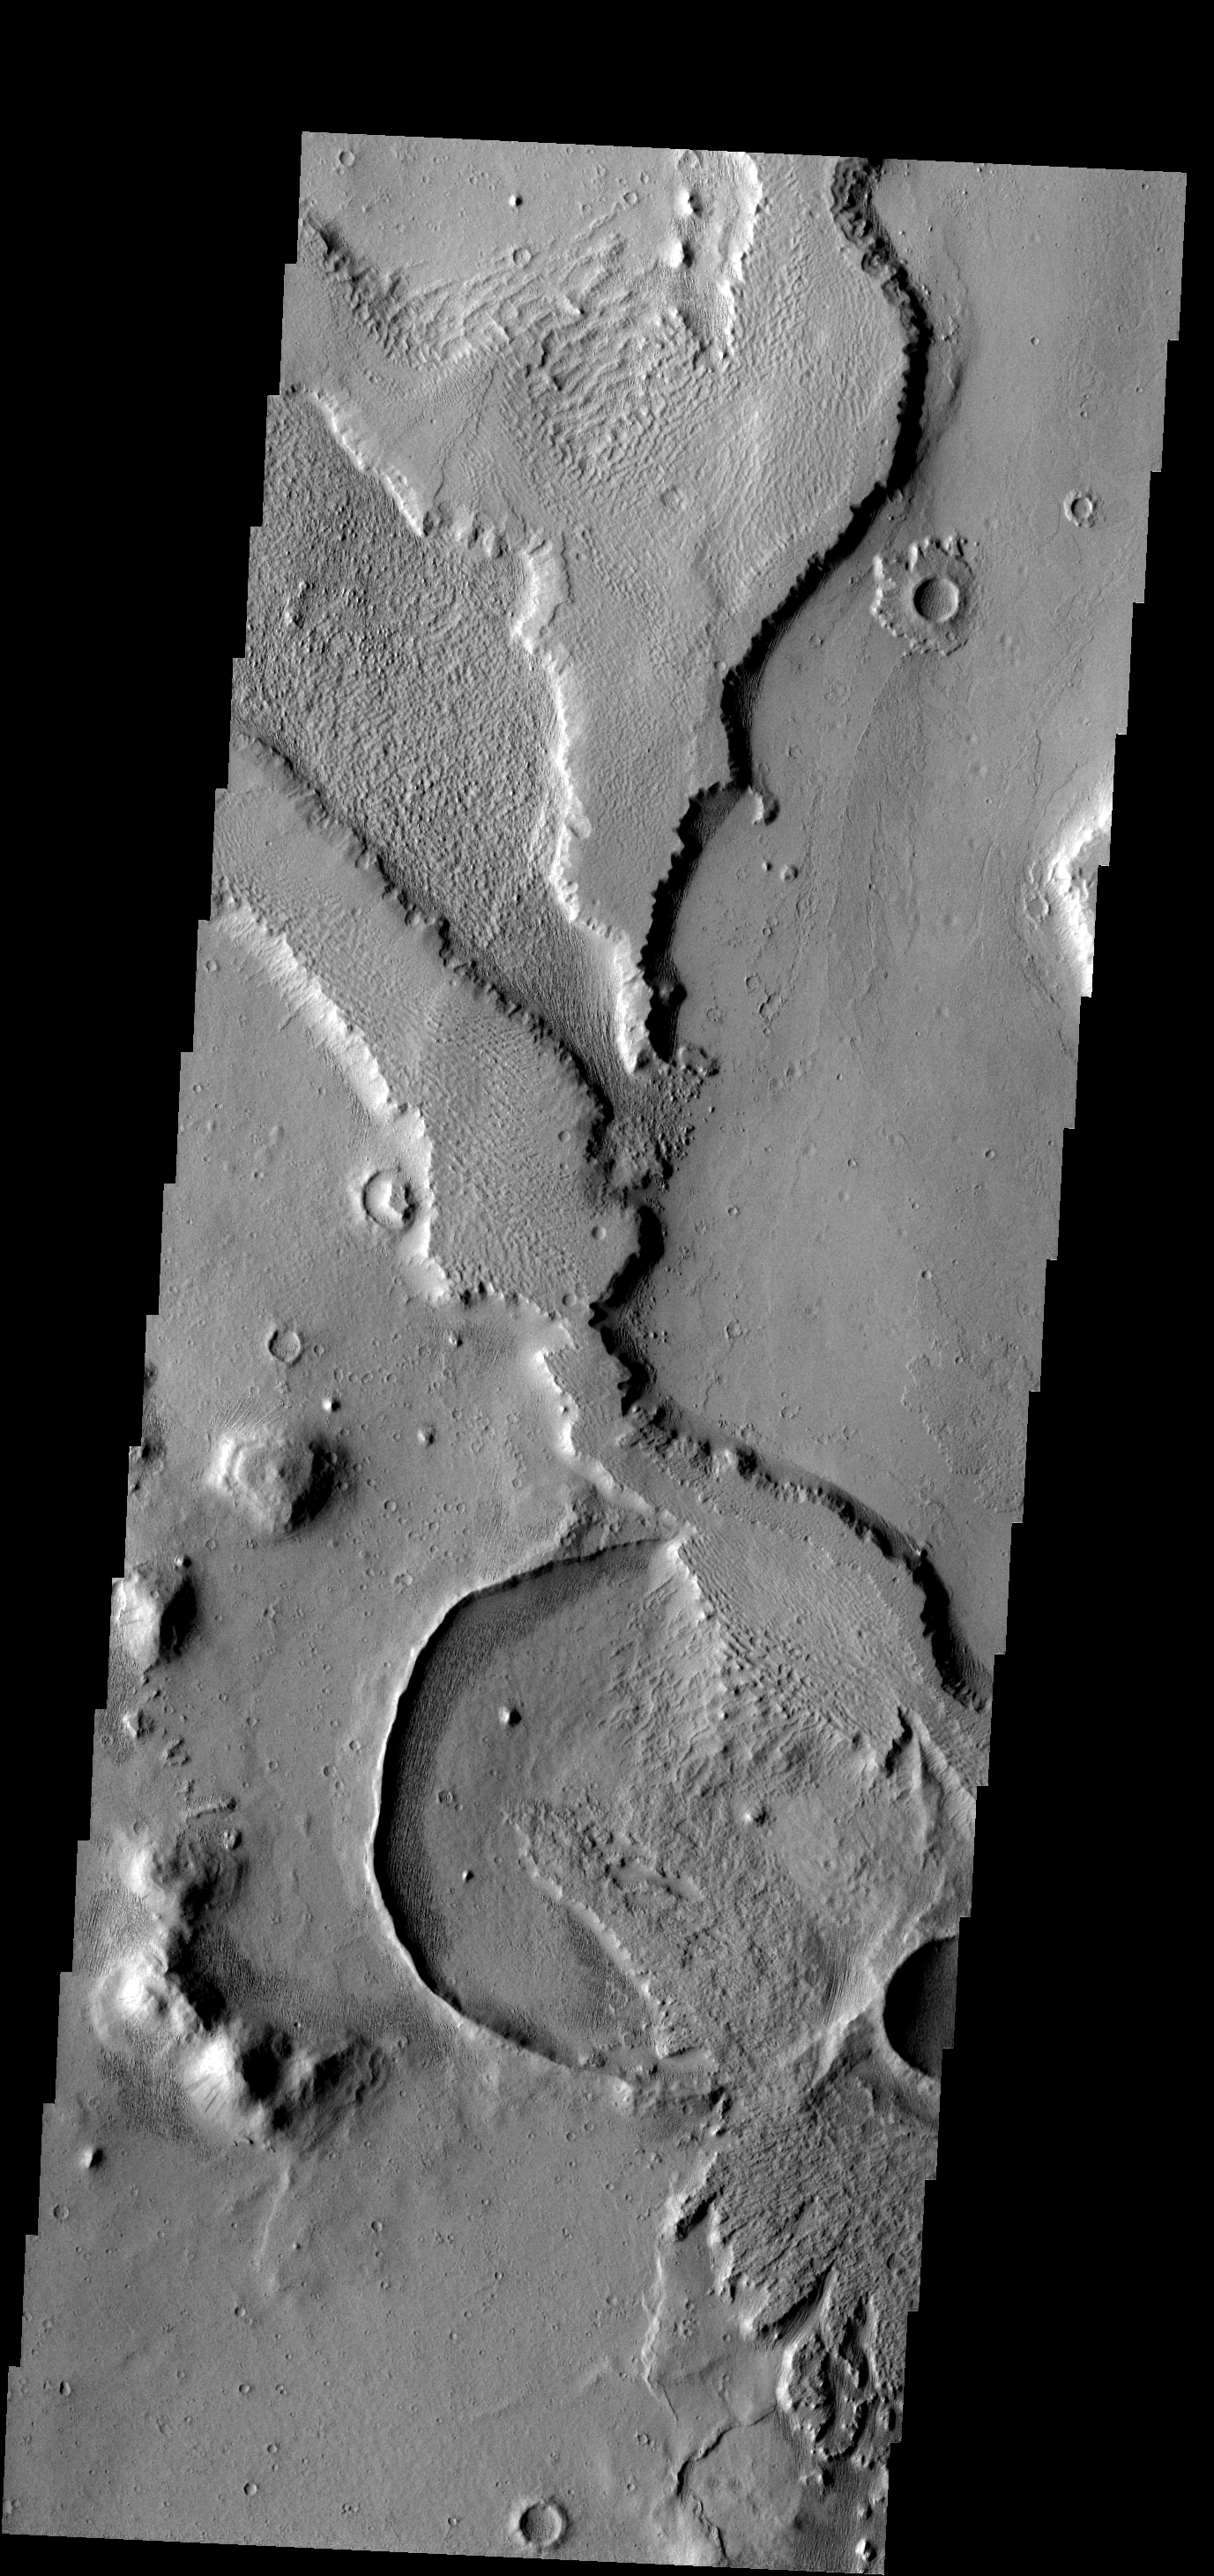

Hide and Seek

Exhumation of craters, the uncovering of old craters hidden from view by younger surface material, is common in many regions of Mars. This crater and its covering material are located in Amazonis Planitia.

Image information: VIS instrument. Latitude 3.7N, Longitude 194.9E. 18 meter/pixel resolution.

Please see the THEMIS Data Citation Note for details on crediting THEMIS images.

Note: this THEMIS visual image has not been radiometrically nor geometrically calibrated for this preliminary release. An empirical correction has been performed to remove instrumental effects. A linear shift has been applied in the cross-track and down-track direction to approximate spacecraft and planetary motion. Fully calibrated and geometrically projected images will be released through the Planetary Data System in accordance with Project policies at a later time.

NASA’s Jet Propulsion Laboratory manages the 2001 Mars Odyssey mission for NASA’s Office of Space Science, Washington, D.C. The Thermal Emission Imaging System (THEMIS) was developed by Arizona State University, Tempe, in collaboration with Raytheon Santa Barbara Remote Sensing. The THEMIS investigation is led by Dr. Philip Christensen at Arizona State University. Lockheed Martin Astronautics, Denver, is the prime contractor for the Odyssey project, and developed and built the orbiter. Mission operations are conducted jointly from Lockheed Martin and from JPL, a division of the California Institute of Technology in Pasadena.

Credit: NASA/JPL/ASU